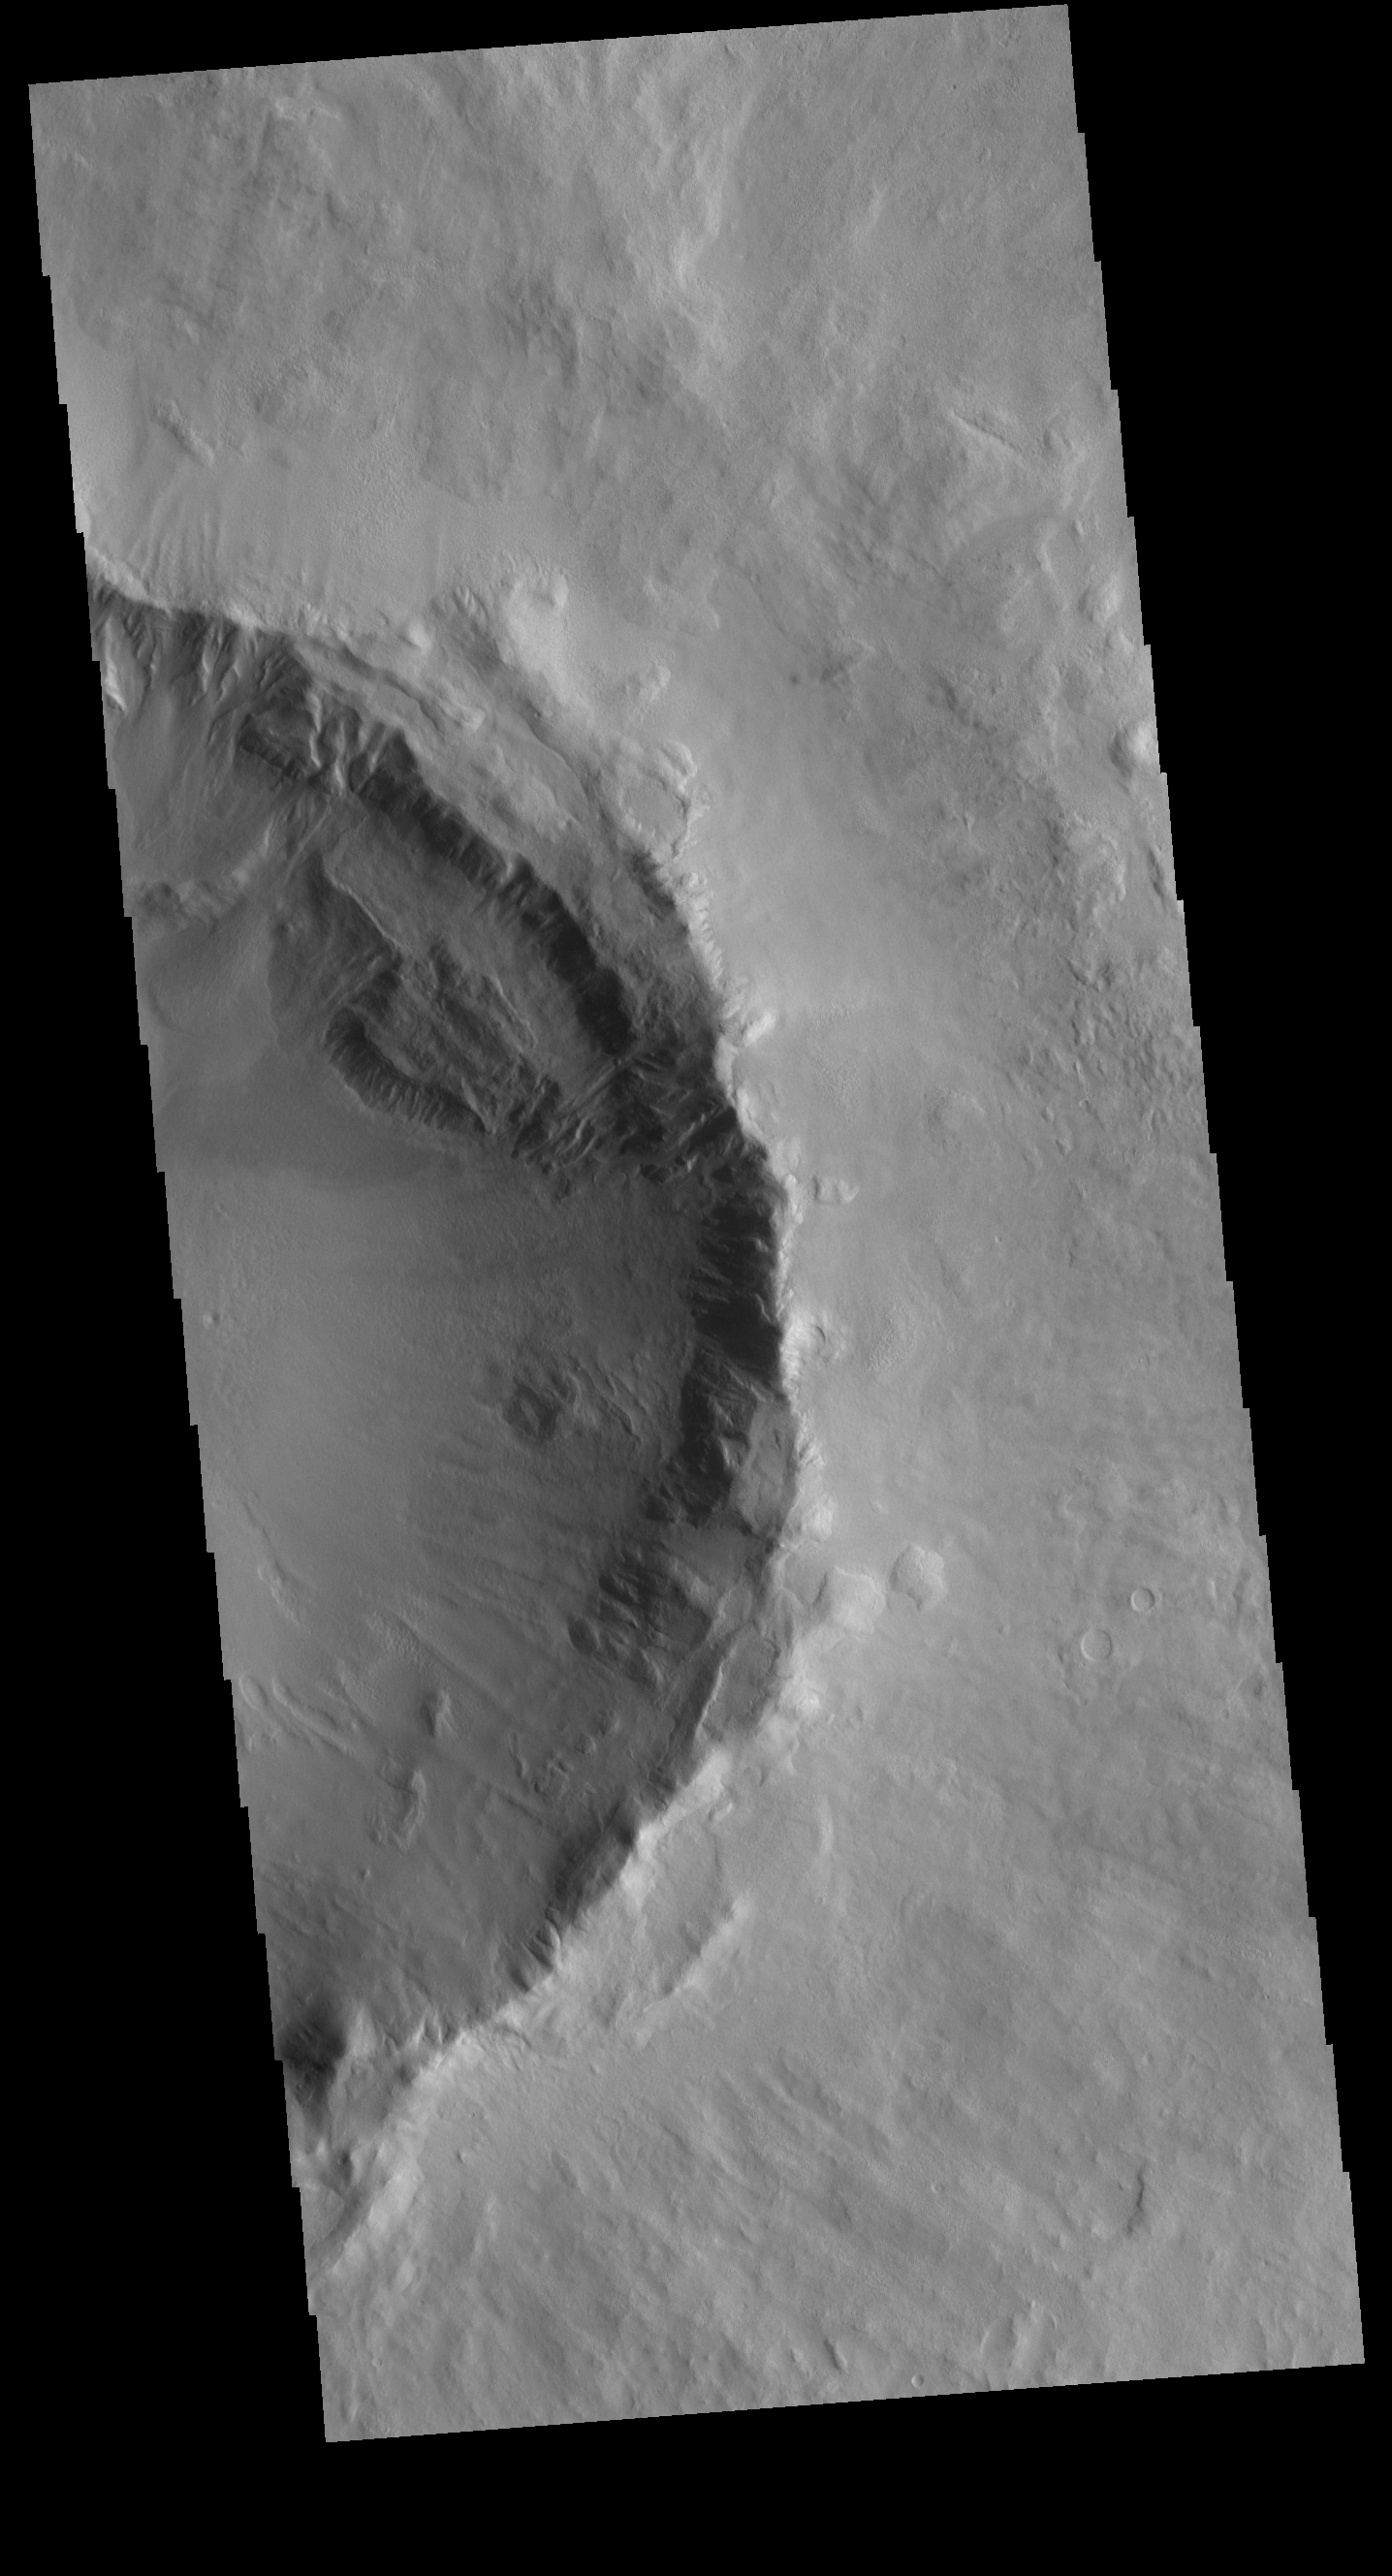

Utopia Planitia Crater

Today’s VIS image shows half of an unnamed crater in Utopia Planitia.

Credit: NASA/JPL-Caltech/ASU